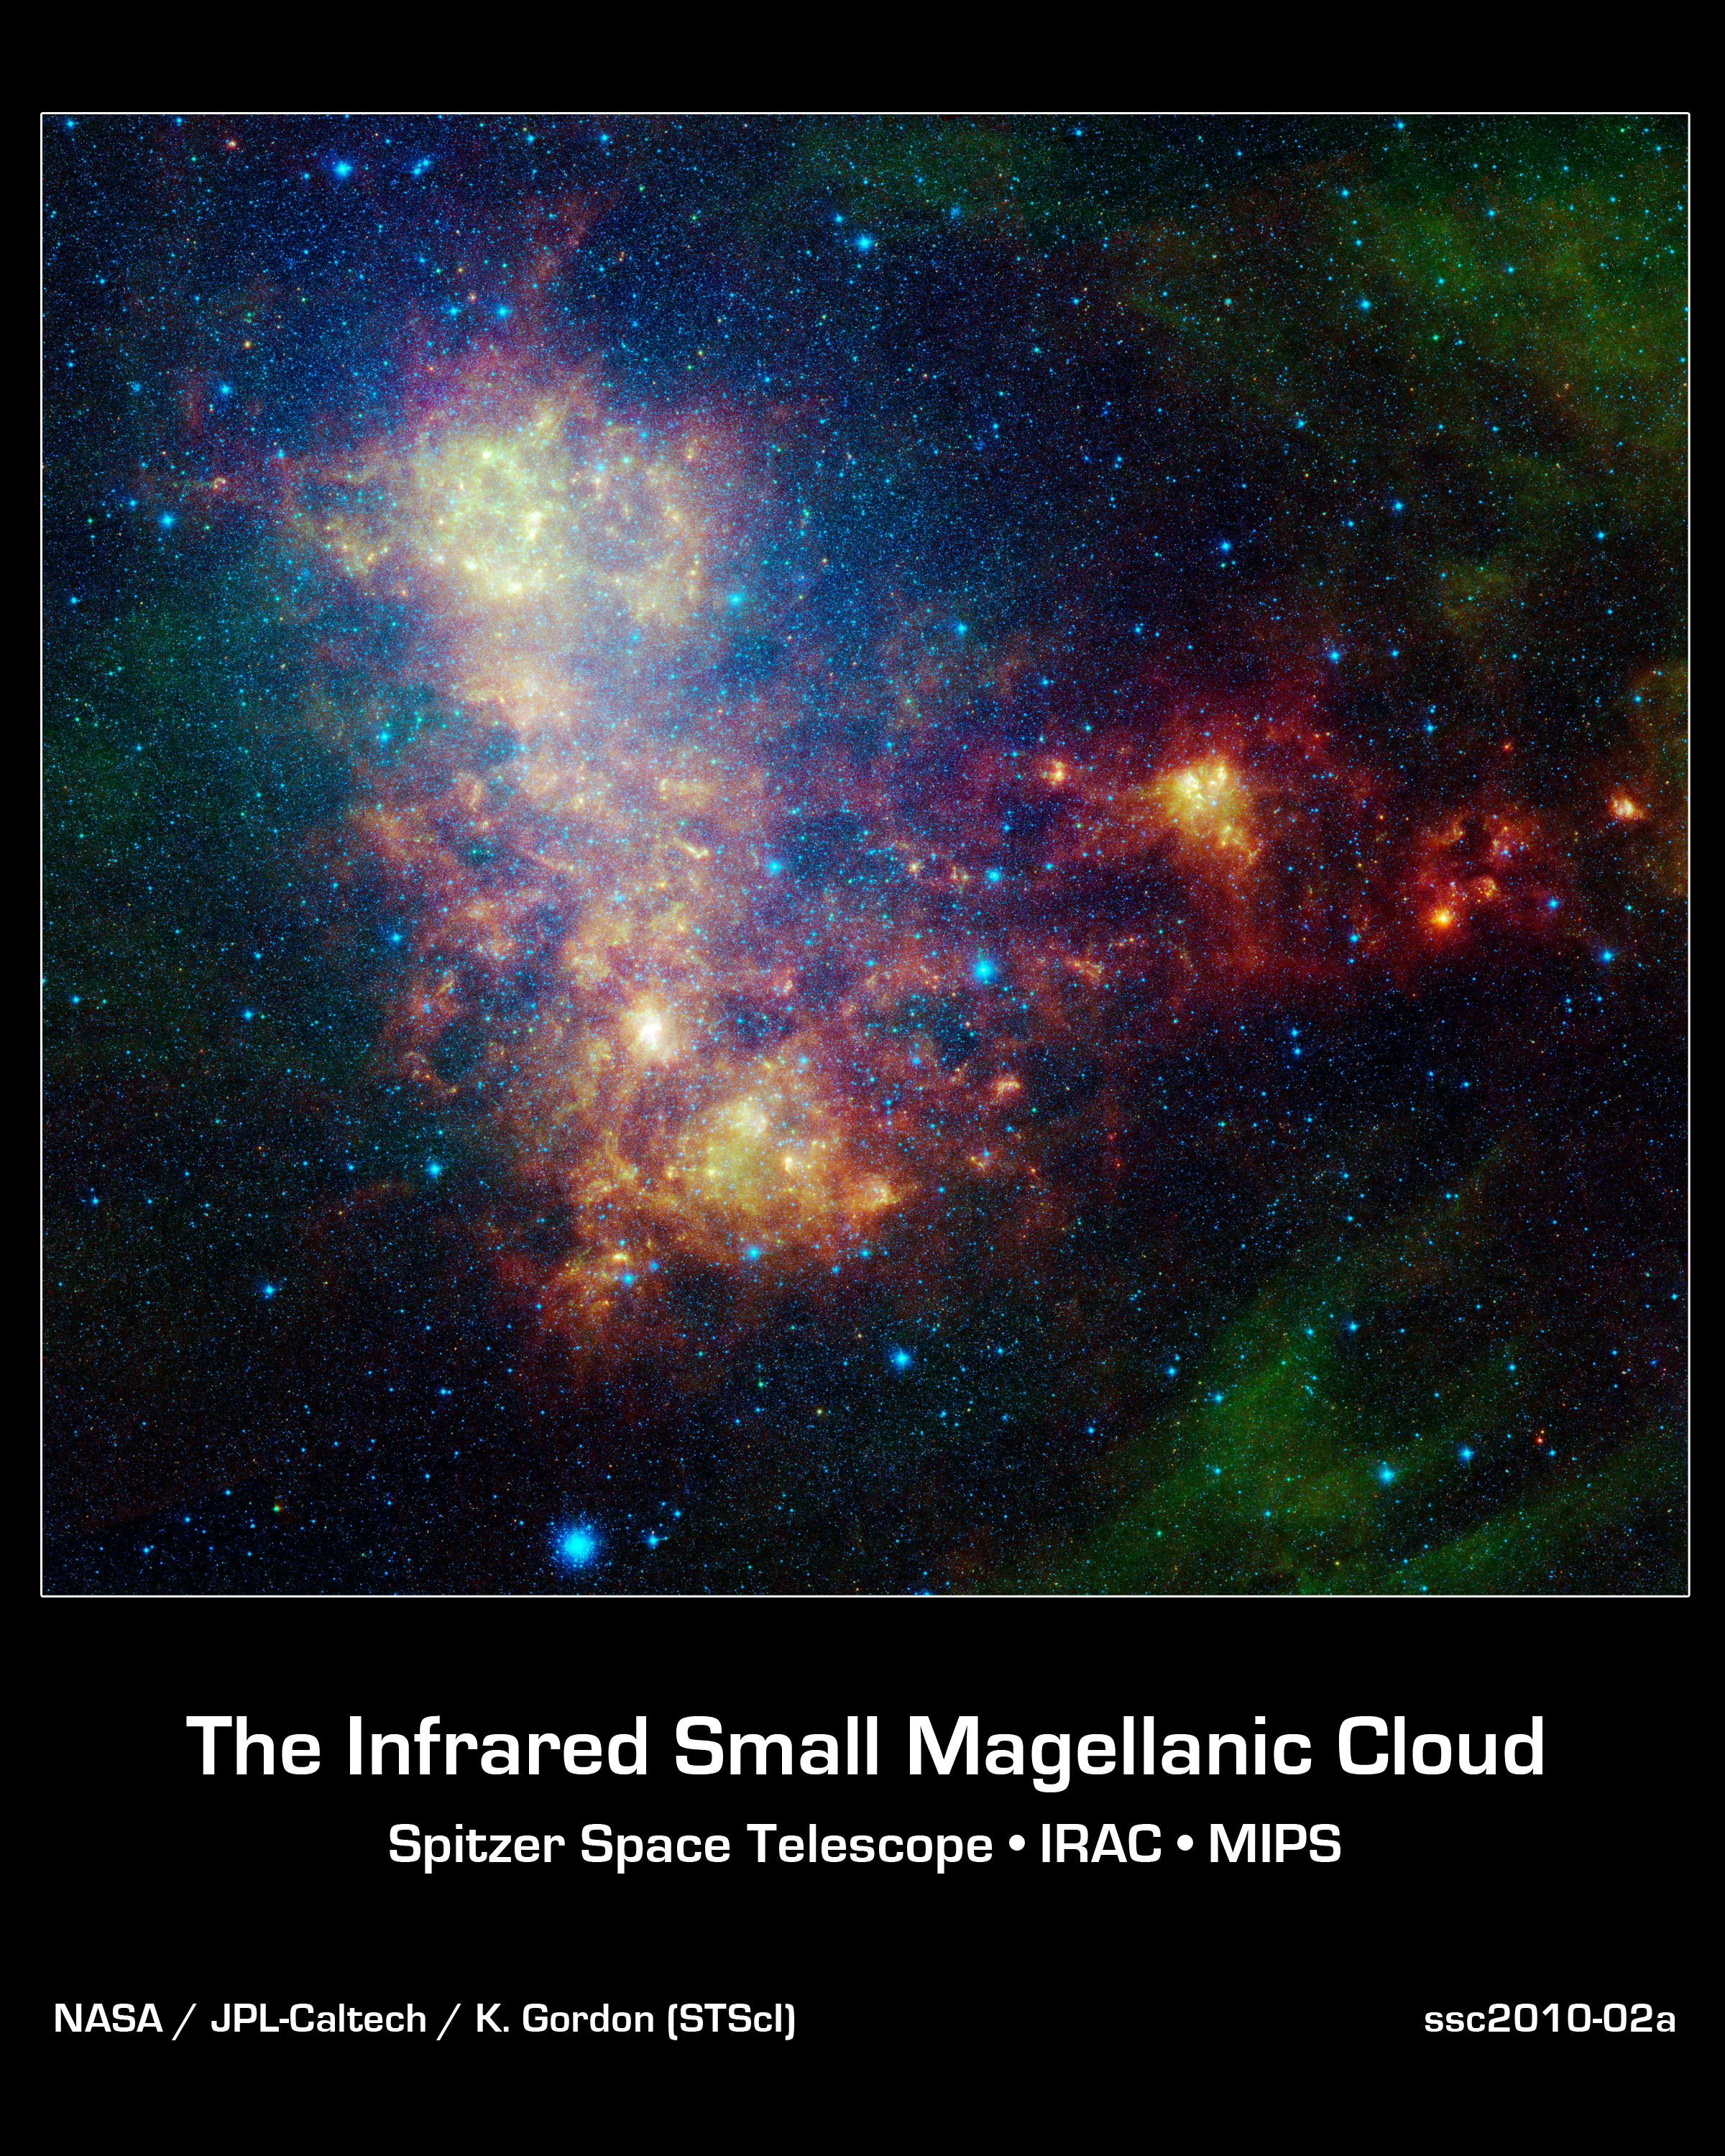

Little Galaxy Explored

The infrared portrait of the Small Magellanic Cloud, taken by NASA's Spitzer Space Telescope, reveals the stars and dust in this galaxy as never seen before. The Small Magellanic Cloud is a nearby satellite galaxy to our Milky Way galaxy, approximately 200,000 light-years away.

The image shows the main body of the Small Magellanic Cloud, which is comprised of the "bar" on the left and a "wing" extending to the right. The bar contains both old stars (in blue) and young stars lighting up their natal dust (green/red). The wing mainly contains young stars. In addition, the image contains a galactic globular cluster in the lower left (blue cluster of stars) and emission from dust in our own galaxy (green in the upper right and lower right corners).

The data in this image are being used by astronomers to study the lifecycle of dust in the entire galaxy: from the formation in stellar atmospheres, to the reservoir containing the present day interstellar medium, and the dust consumed in forming new stars. The dust being formed in old, evolved stars (blue stars with a red tinge) is measured using mid-infrared wavelengths. The present day interstellar dust is weighed by measuring the intensity and color of emission at longer infrared wavelengths. The rate at which the raw material is being consumed is determined by studying ionized gas regions and the younger stars (yellow/red extended regions). The Small Magellanic Cloud, and its companion galaxy the Large Magellanic Cloud, are the two galaxies where this type of study is possible, and the research could not be done without Spitzer.

This image was captured by Spitzer's infrared array camera and multiband imaging photometer (blue is 3.6-micron light; green is 8.0 microns; and red is combination of 24-, 70- and 160-micron light). The blue color mainly traces old stars. The green color traces emission from organic dust grains (mainly polycyclic aromatic hydrocarbons). The red traces emission from larger, cooler dust grains.

The image was taken as part of the Spitzer Legacy program known as SAGE-SMC: Surveying the Agents of Galaxy Evolution in the Tidally-Stripped, Low Metallicity Small Magellanic Cloud.

Credit: NASA/JPL-Caltech/K. Gordon (STScI)